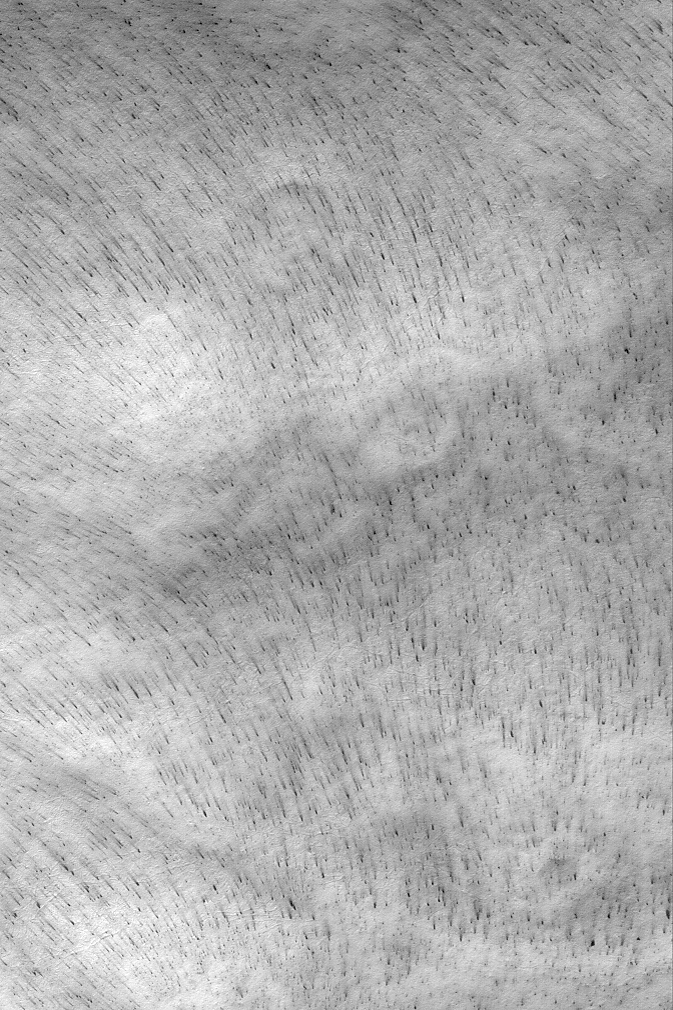

Frosty Wind Streaks

MGS MOC Release No. MOC2-532, 2 November 2003

As seasonal polar frosts sublime away each spring, winds may re-distribute some of the frost or move sediment exposed from beneath the frost. This action creates ephemeral wind streaks that can be used by scientists seeking to study the local circulation of the martian atmosphere. This Mars Global Surveyor (MGS) Mars Orbiter Camera (MOC) image shows a suite of wind streaks created in subliming carbon dioxide frost. These dark streaks appear to conform to the shape of the slopes on which they occur, suggesting that slope winds play a dominant role in creating and orienting these streaks. This picture is located near 73.8°S, 305.7°W. The image is illuminated by sunlight from the upper left and covers an area 3 km (1.9 mi) wide. Winds responsible for the streaks generally blew from the bottom/right (south/southeast) toward the top/upper left (north/northwest).

Credit: NASA/JPL/Malin Space Science Systems